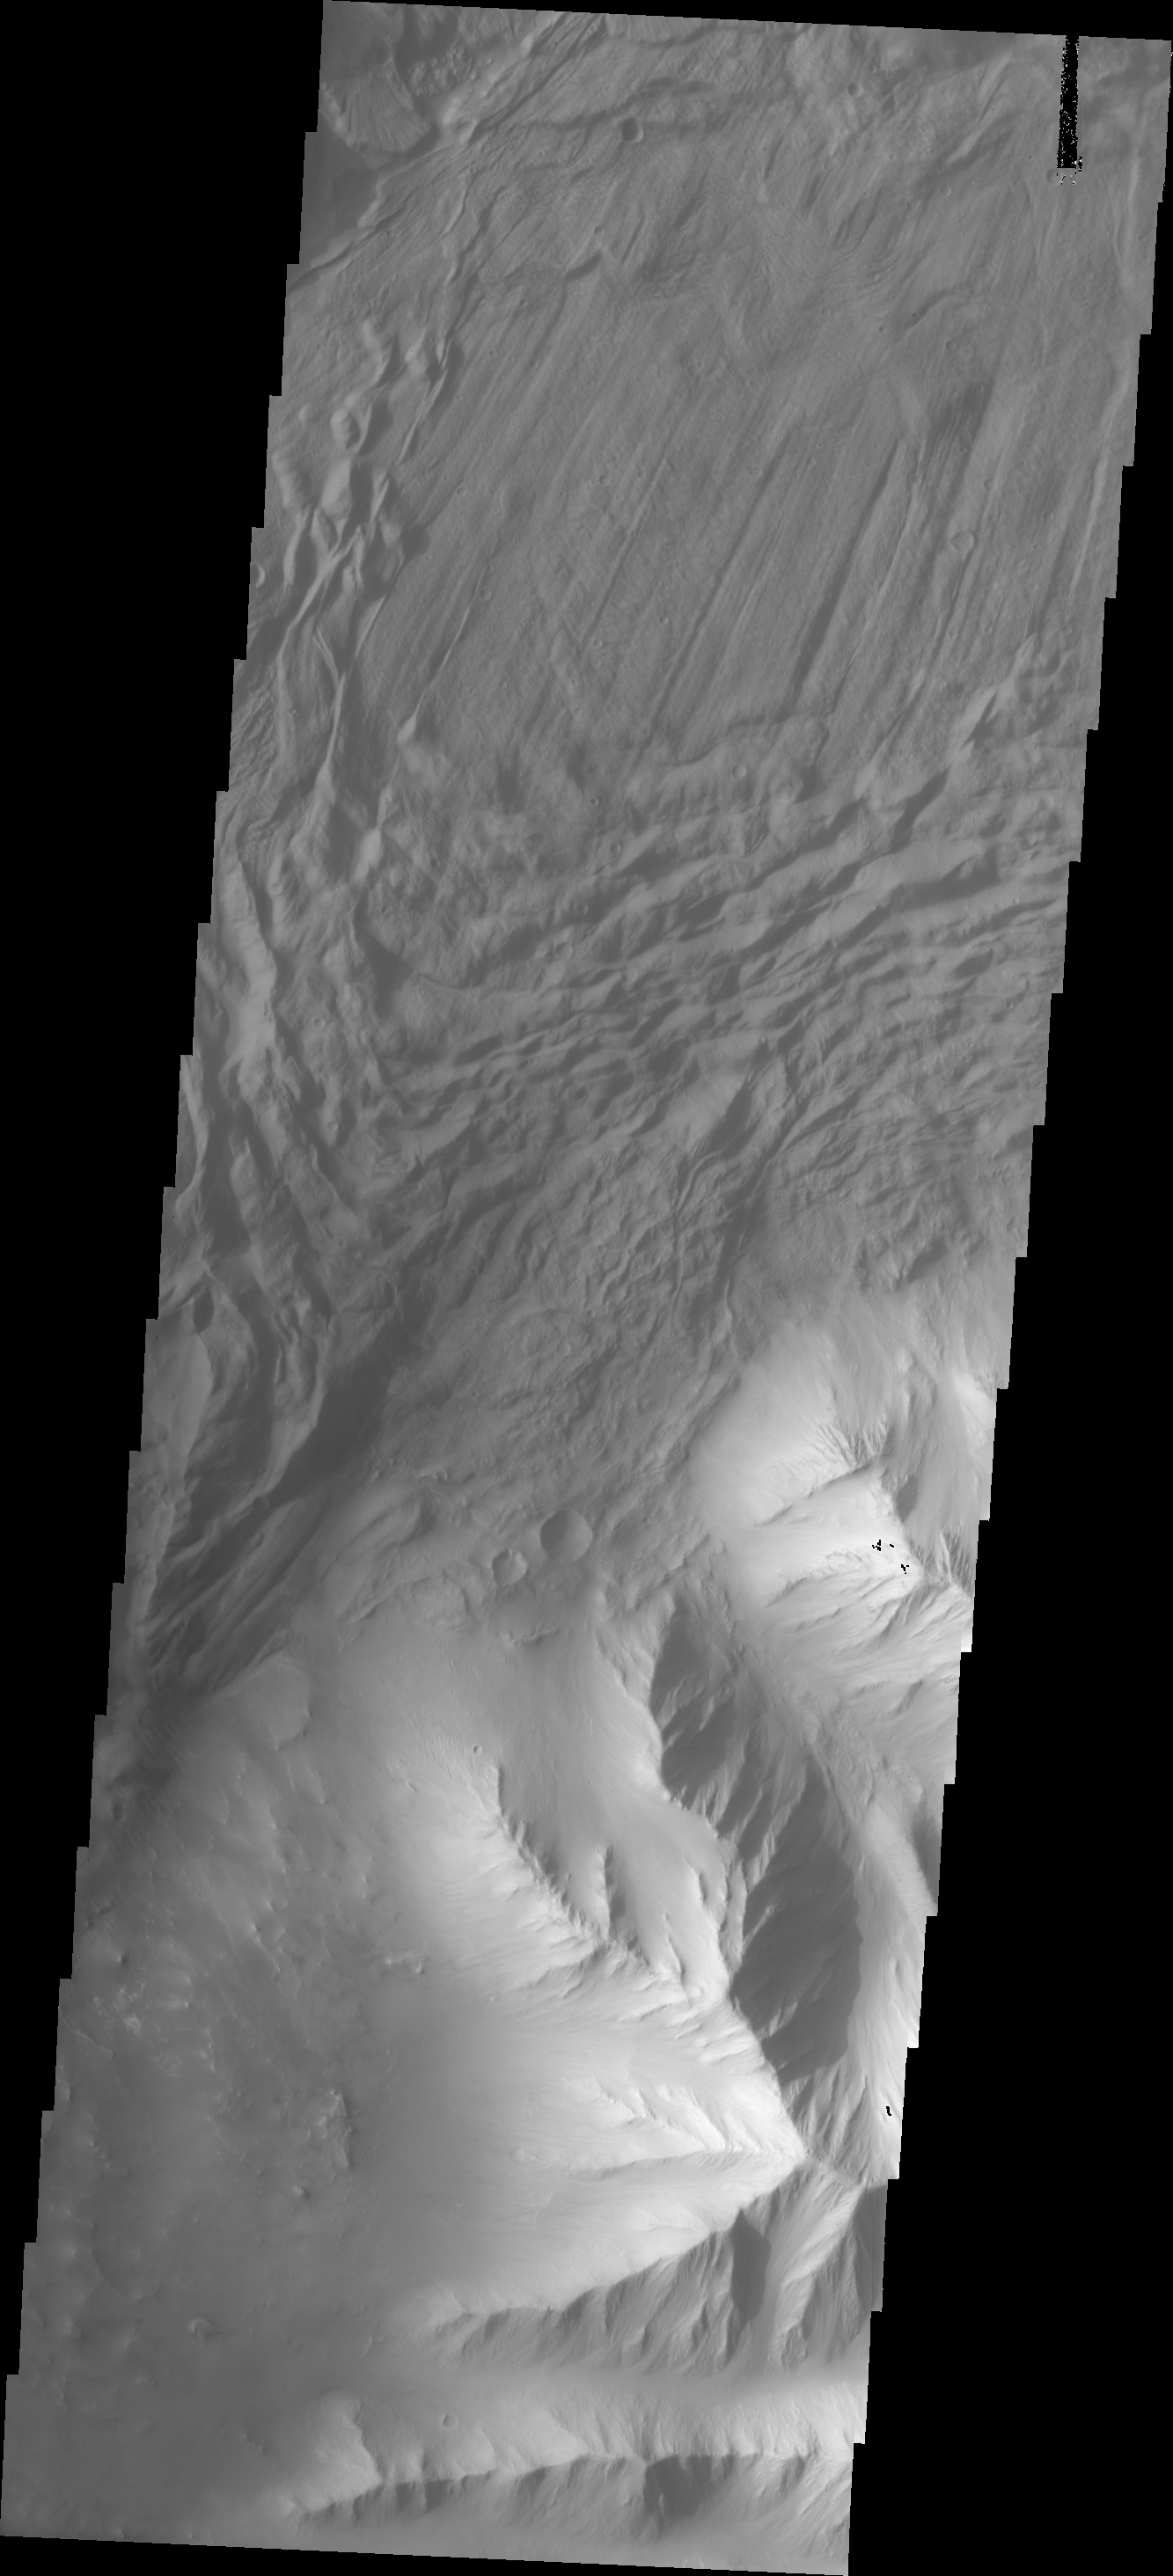

Investigating Mars: Tithonium Chasma

In this VIS image a complex region of multiple overlapping landslide deposits fills most the the frame. The very top layer has the lobate edges and radial surface grooves of a low volume slide. It appears to be the top of a complex layering of materials. It is possible that all the lower layers are landslides as well. Whether the layers formed very close in time of over thousands of years can not be determined in the image. Tithonium Chasma has numerous large landslide deposits. The resistant material of the plateau surface forms the linear ridges of the canyon wall. Large landslides have changed the walls and floor of the canyon. A landslide is a failure of slope due to gravity. They initiate due to several reasons. A lower layer of poorly cemented/resistant material may have been eroded, undermining the wall above which then collapses; earth quake seismic waves can cause the slope to collapse; and even an impact event near the canyon wall can cause collapse. As millions of tons of material fall and slide down slope a scalloped cavity forms at the upper part where the slope failure occurred. At the material speeds downhill it will pick up more of the underlying slope, increasing the volume of material entrained into the landslide. Whereas some landslides spread across the canyon floor forming lobate deposits, very large volume slope failures will completely fill the canyon floor in a large complex region of chaotic blocks.

Tithonium Chasma is at the western end of Valles Marineris. Valles Marineris is over 4000 kilometers long, wider than the United States. Tithonium Chasma is almost 810 kilometers long (499 miles), 50 kilometers wide and over 6 kilometers deep. In comparison, the Grand Canyon in Arizona is about 175 kilometers long, 30 kilometers wide, and only 2 kilometers deep. The canyons of Valles Marineris were formed by extensive fracturing and pulling apart of the crust during the uplift of the vast Tharsis plateau. Landslides have enlarged the canyon walls and created deposits on the canyon floor. Weathering of the surface and influx of dust and sand have modified the canyon floor, both creating and modifying layered materials.

The Odyssey spacecraft has spent over 15 years in orbit around Mars, circling the planet more than 71,000 times. It holds the record for longest working spacecraft at Mars. THEMIS, the IR/VIS camera system, has collected data for the entire mission and provides images covering all seasons and lighting conditions. Over the years many features of interest have received repeated imaging, building up a suite of images covering the entire feature. From the deepest chasma to the tallest volcano, individual dunes inside craters and dune fields that encircle the north pole, channels carved by water and lava, and a variety of other feature, THEMIS has imaged them all. For the next several months the image of the day will focus on the Tharsis volcanoes, the various chasmata of Valles Marineris, and the major dunes fields. We hope you enjoy these images!

Credit: NASA/JPL-Caltech/ASU